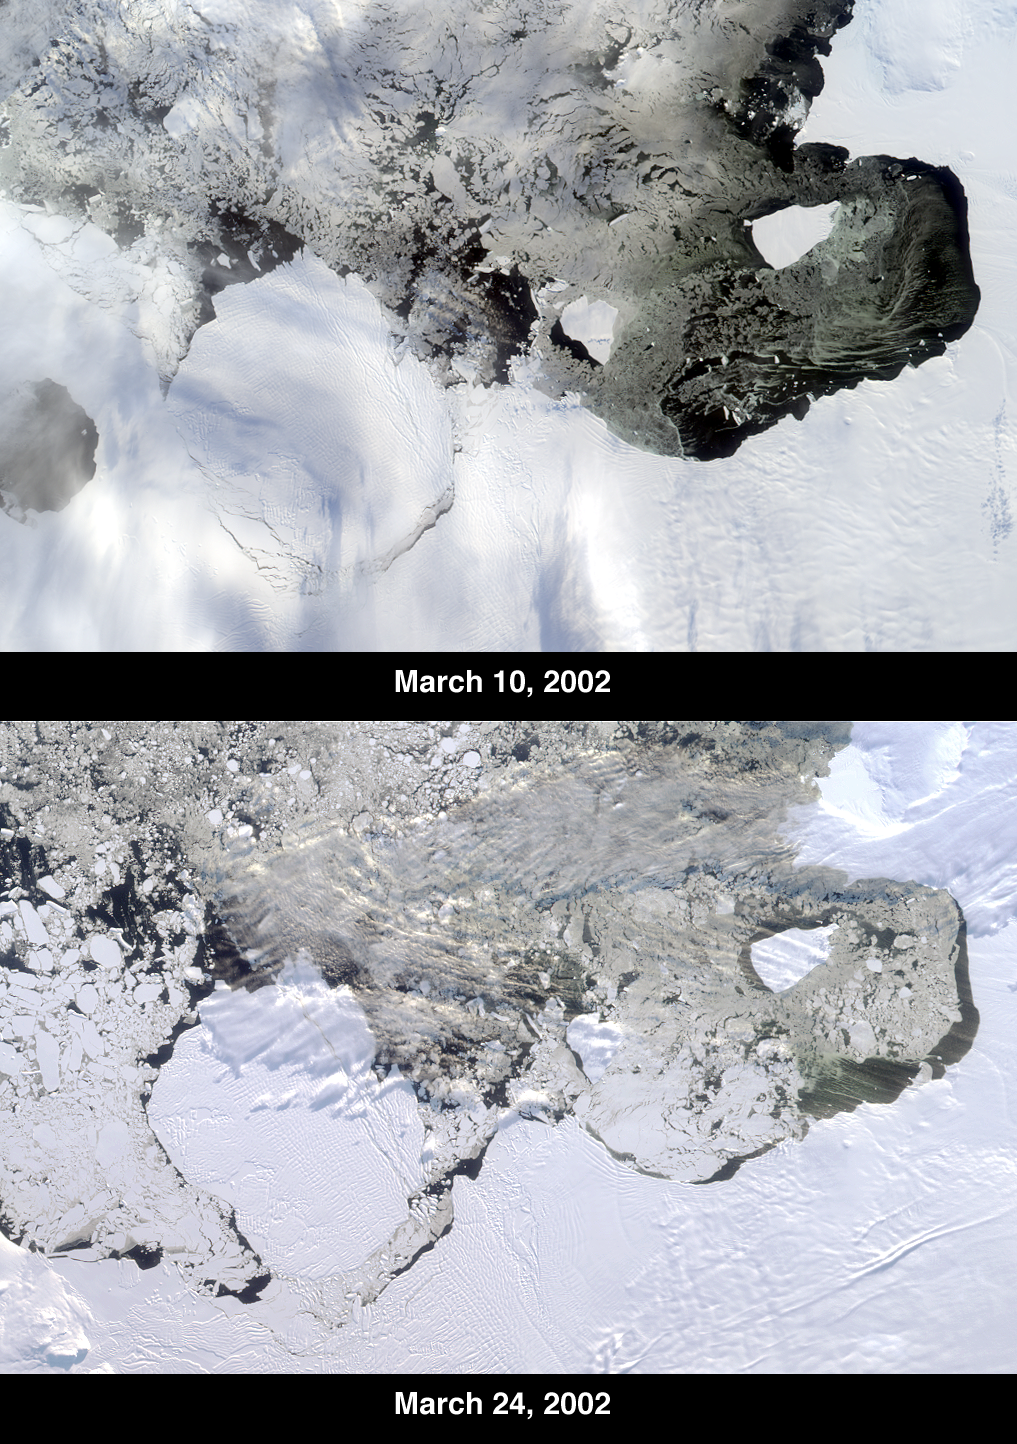

Icebergs Adrift in the Amundsen Sea

The Thwaites Ice Tongue is a large sheet of glacial ice extending from the West Antarctic mainland into the southern Amundsen Sea. A large crack in the Thwaites Tongue was discovered in imagery from Terra’s Moderate Resolution Imaging SpectroRadiometer (MODIS). Subsequent widening of the crack led to the calving of a large iceberg. The development of this berg, designated B-22 by the National Ice Center, can be observed in these images from the Multi-angle Imaging SpectroRadiometer, also aboard Terra. The two views were acquired by MISR’s nadir (vertical-viewing) camera on March 10 and 24, 2002.

The B-22 iceberg, located below and to the left of image center, measures approximately 82 kilometers long x 62 kilometers wide. Comparison of the two images shows the berg to have drifted away from the ice shelf edge. The breakup of ice near the shelf edge, in the area surrounding B-22, is also visible in the later image.

These natural-color images were acquired during Terra orbits 11843 and 12047, respectively. At the right-hand edge is Pine Island Bay, where the calving of another large iceberg (B-21) occurred in November 2001. B-21 subsequently split into two smaller bergs, both of which are visible to the right of B-22.

Antarctic researchers have reported an increase in the frequency of iceberg calvings in recent years. Whether this is the result of a regional climate variation, or connected to the global warming trend, has not yet been established.

MISR was built and is managed by NASA’s Jet Propulsion Laboratory, Pasadena, CA, for NASA’s Office of Earth Science, Washington, DC. The Terra satellite is managed by NASA’s Goddard Space Flight Center, Greenbelt, MD. JPL is a division of the California Institute of Technology.

Credit: NASA/GSFC/LaRC/JPL, MISR Team